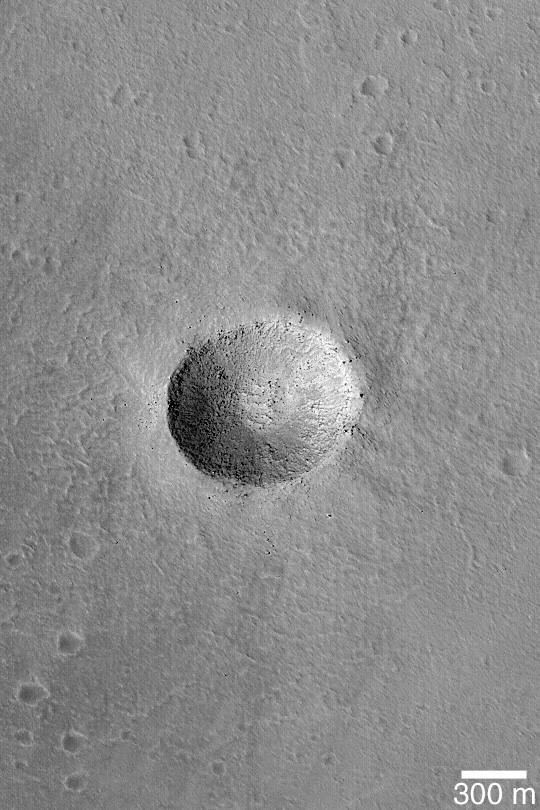

Impact on Arsia Mons

MGS MOC Release No. MOC2-394, 17 June 2003

In planetary science, impact craters are “tools of the trade.” They are common to all of the solid-surfaced objects in our Solar System, and are thus a good point of reference to compare different planetary bodies. This Mars Global Surveyor (MGS) Mars Orbiter Camera (MOC) image shows a crater that is about the same size as the famous Meteor Crater in northern Arizona, on the North American continent. This crater, however, is on the floor of the caldera–a large volcanic/collapse crater–of a giant martian volcano, Arsia Mons. This crater formed in volcanic rock, whereas the one in Arizona formed in sedimentary rock. Large, house-sized boulders dot the raised crater rim. This image is near 10.0°S, 120.4°W. The picture is illuminated from the left.

Credit: NASA/JPL/Malin Space Science Systems